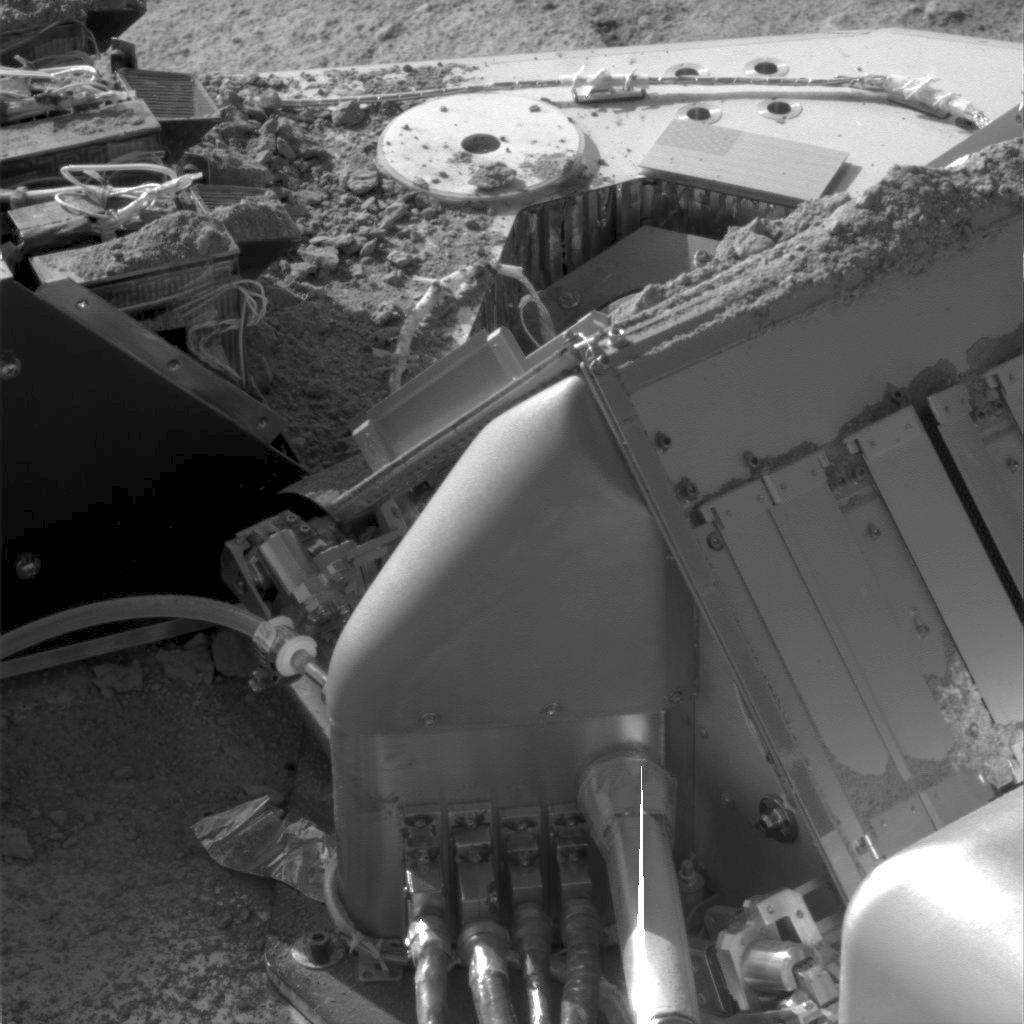

Soil on Phoenix Deck

This image, taken by the Surface Stereo Imager (SSI) of NASA’s Phoenix Lander, shows Martian soil piled on top of the spacecraft’s deck and some of its instruments. Visible in the upper-left portion of the image are several wet chemistry cells of the lander’s Microscopy, Electrochemistry, and Conductivity Analyzer (MECA). The instrument on the lower right of the image is the Thermal and Evolved-Gas Analyzer. The excess sample delivered to the MECA’s sample stage can be seen on the deck in the lower left portion of the image.

This image was taken on Martian day, or sol, 142, on Saturday, Oct. 19, 2008. Phoenix landed on Mars’ northern plains on May 25, 2008.

The Phoenix Mission is led by the University of Arizona, Tucson, on behalf of NASA. Project management of the mission is by NASA’s Jet Propulsion Laboratory, Pasadena, Calif. Spacecraft development is by Lockheed Martin Space Systems, Denver.

Photojournal Note: As planned, the Phoenix lander, which landed May 25, 2008 23:53 UTC, ended communications in November 2008, about six months after landing, when its solar panels ceased operating in the dark Martian winter.

Credit: NASA/JPL-Caltech/University of Arizona/Max Planck Institute